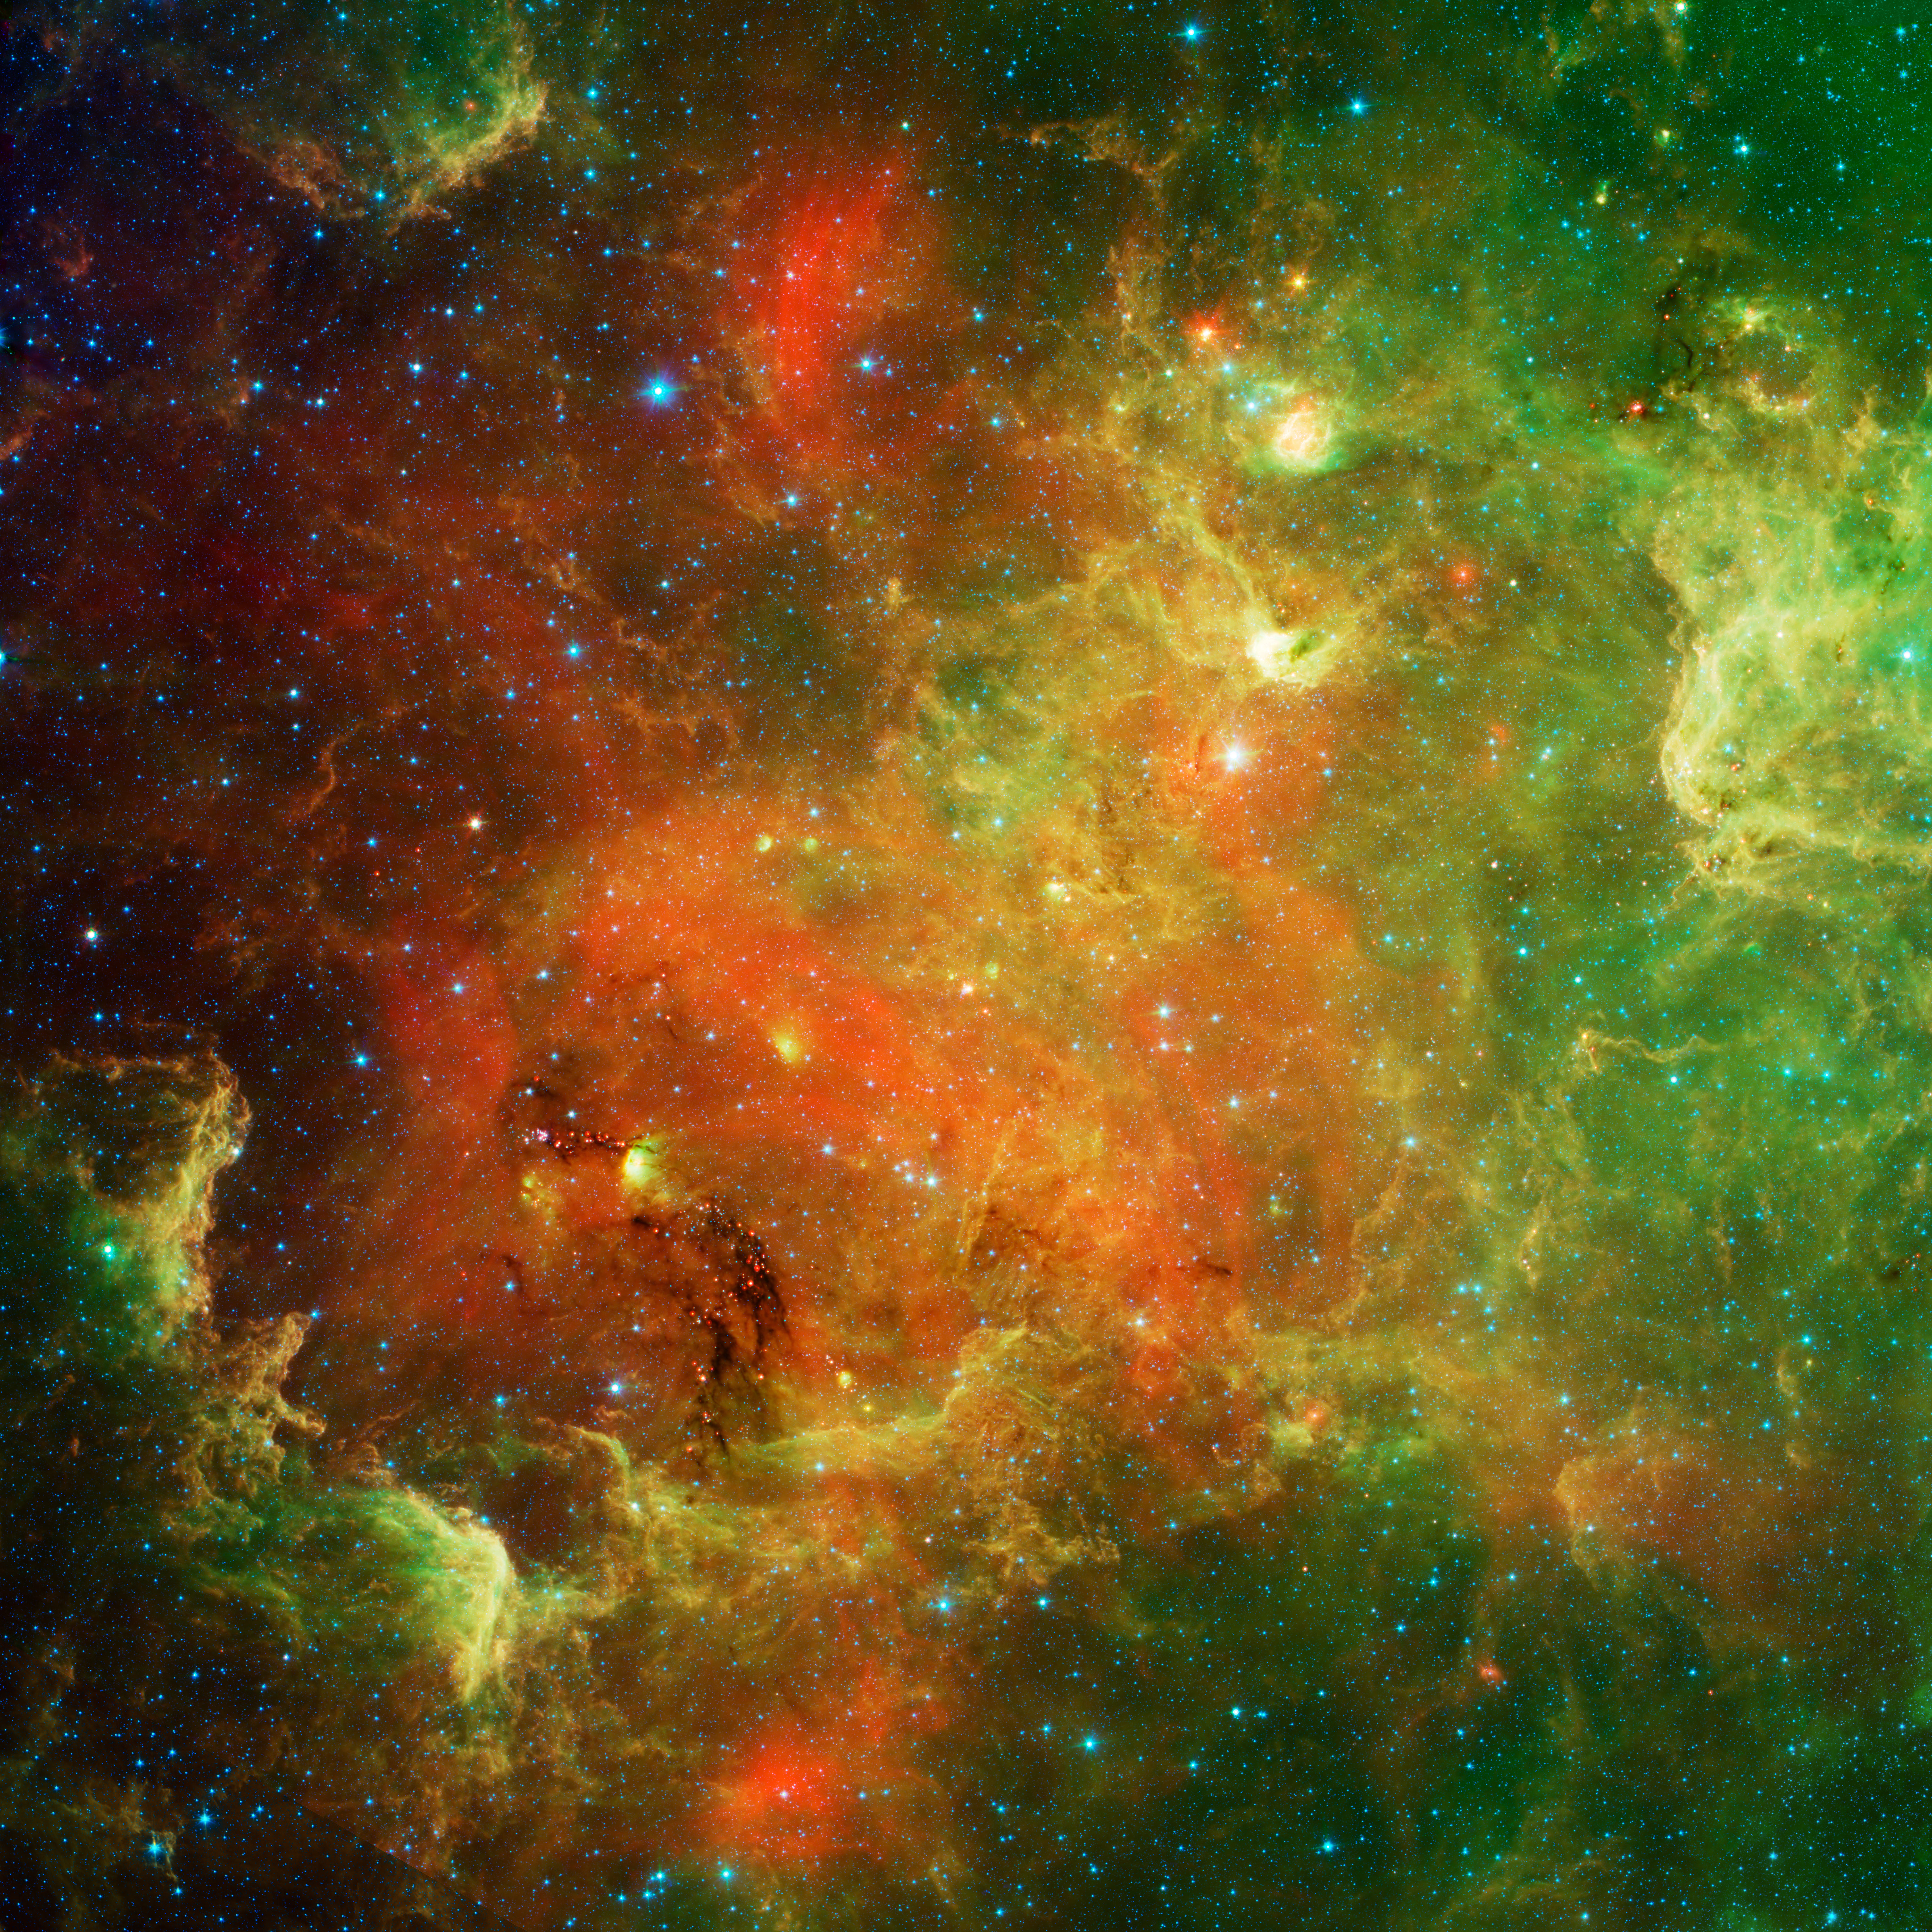

An Extended Stellar Family

This swirling landscape of stars is known as the North America nebula. In visible light, the region resembles North America, but in this new infrared view from NASA's Spitzer Space Telescope, the continent disappears.

Where did the continent go? The reason you don't see it in Spitzer's view has to do, in part, with the fact that infrared light can penetrate dust whereas visible light cannot. Dusty, dark clouds in the visible image become transparent in Spitzer's view. In addition, Spitzer's infrared detectors pick up the glow of dusty cocoons enveloping baby stars.

Clusters of young stars (about one million years old) can be found throughout the image. Slightly older but still very young stars (about 3 to 5 million years) are also liberally scattered across the complex, with concentrations near the "head" region of the Pelican nebula, which is located to the right of the North America nebula (upper right portion of this picture).

Some areas of this nebula are still very thick with dust and appear dark even in Spitzer's view. For example, the dark "river" in the lower left-center of the image -- in the Gulf of Mexico region -- are likely to be the youngest stars in the complex (less than a million years old).

The Spitzer image contains data from both its infrared array camera and multiband imaging photometer. Light with a wavelength of 3.6 microns has been color-coded blue; 4.5-micron light is blue-green; 5.8-micron and 8.0-micron light are green; and 24-micron light is red.

Credit: NASA/JPL-Caltech/L. Rebull (SSC/Caltech)